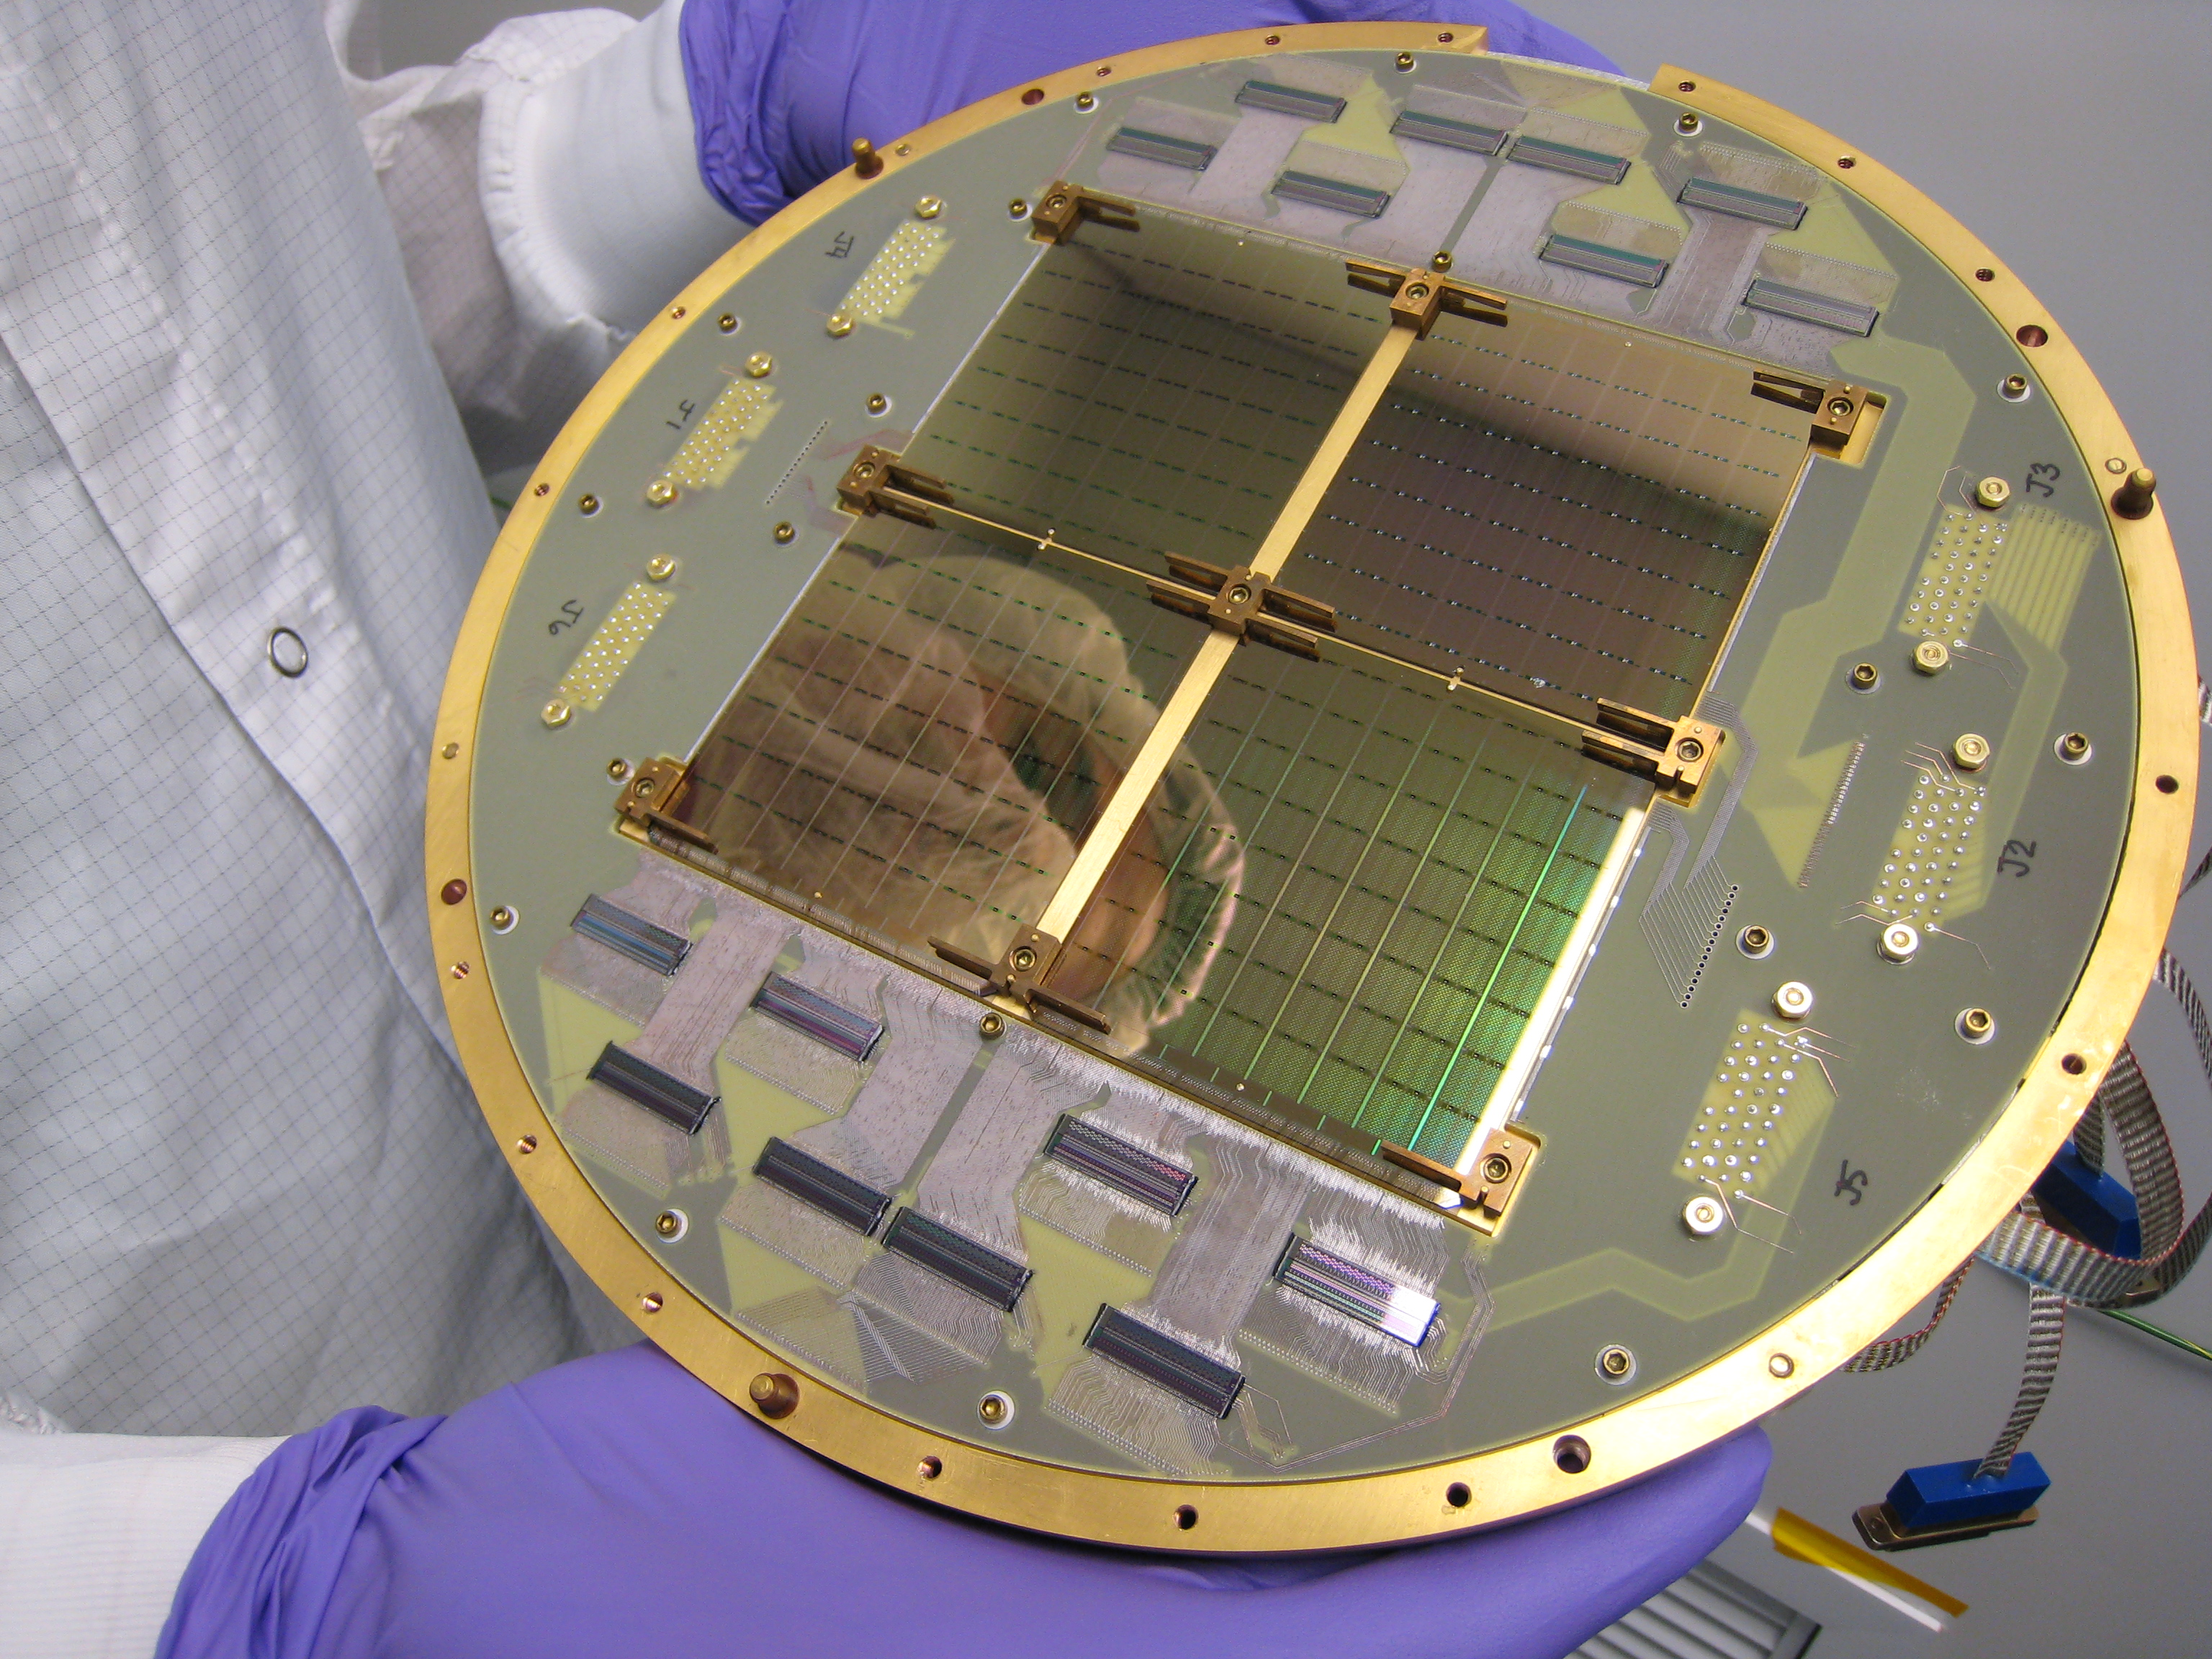

Detectors See Gravitational Waves from Dawn of Universe

This image shows an array of the 512 superconducting detectors used on the BICEP2 telescope at the South Pole. The technology was key to detecting the effects of gravitational waves associated with the early epoch of our universe known as inflation.

The detectors and related technology were developed and produced at NASA’s Jet Propulsion Laboratory, Pasadena, Calif.

Credit: NASA/JPL-Caltech